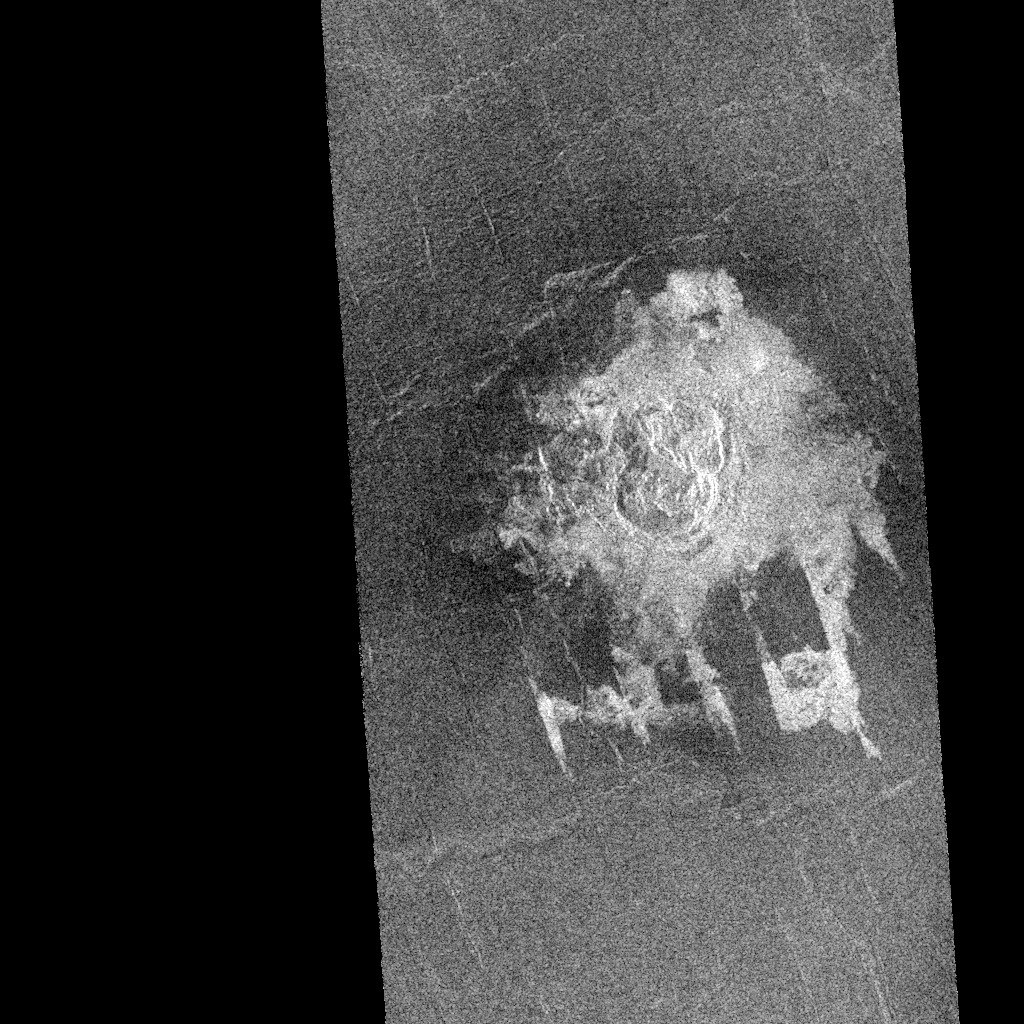

Venus – Multiple-Floored, Irregular Impact Crater

Magellan imaged this multiple-floored, irregular impact crater at latitude 16.4 degrees north, longitude 352.1 degrees east, during orbits 481 and 482 on 27 September 1990. This crater, about 9.2 kilometers in maximum diameter, was formed on what appears to be a slightly fractured, radar-dark (smooth) plain. The abundant, low viscosity flows associated with this cratering event have, however, filled local, fault-controlled troughs (called graben). These shallow graben are well portrayed on this Magellan image but would be unrecognizable but for their coincidental infilling by the radar-bright crater flows. This fortuitous enhancement by the crater flows of fault structures that are below the resolution of the Magellan synthetic aperture radar is providing the Magellan Science Team with valuable geologic information. The flow deposits from the craters are thought to consist primarily of shock melted rock and fragmented debris resulting from the nearly simultaneous impacts of two projectile fragments into the hot (800 degrees Fahrenheit) surface rocks of Venus. The presence of the various floors of this irregular crater is interpreted to be the result of crushing, fragmentation, and eventual aerodynamic dispersion of a single entry projectile during passage through the dense Venusian atmosphere.

Credit: NASA/JPL